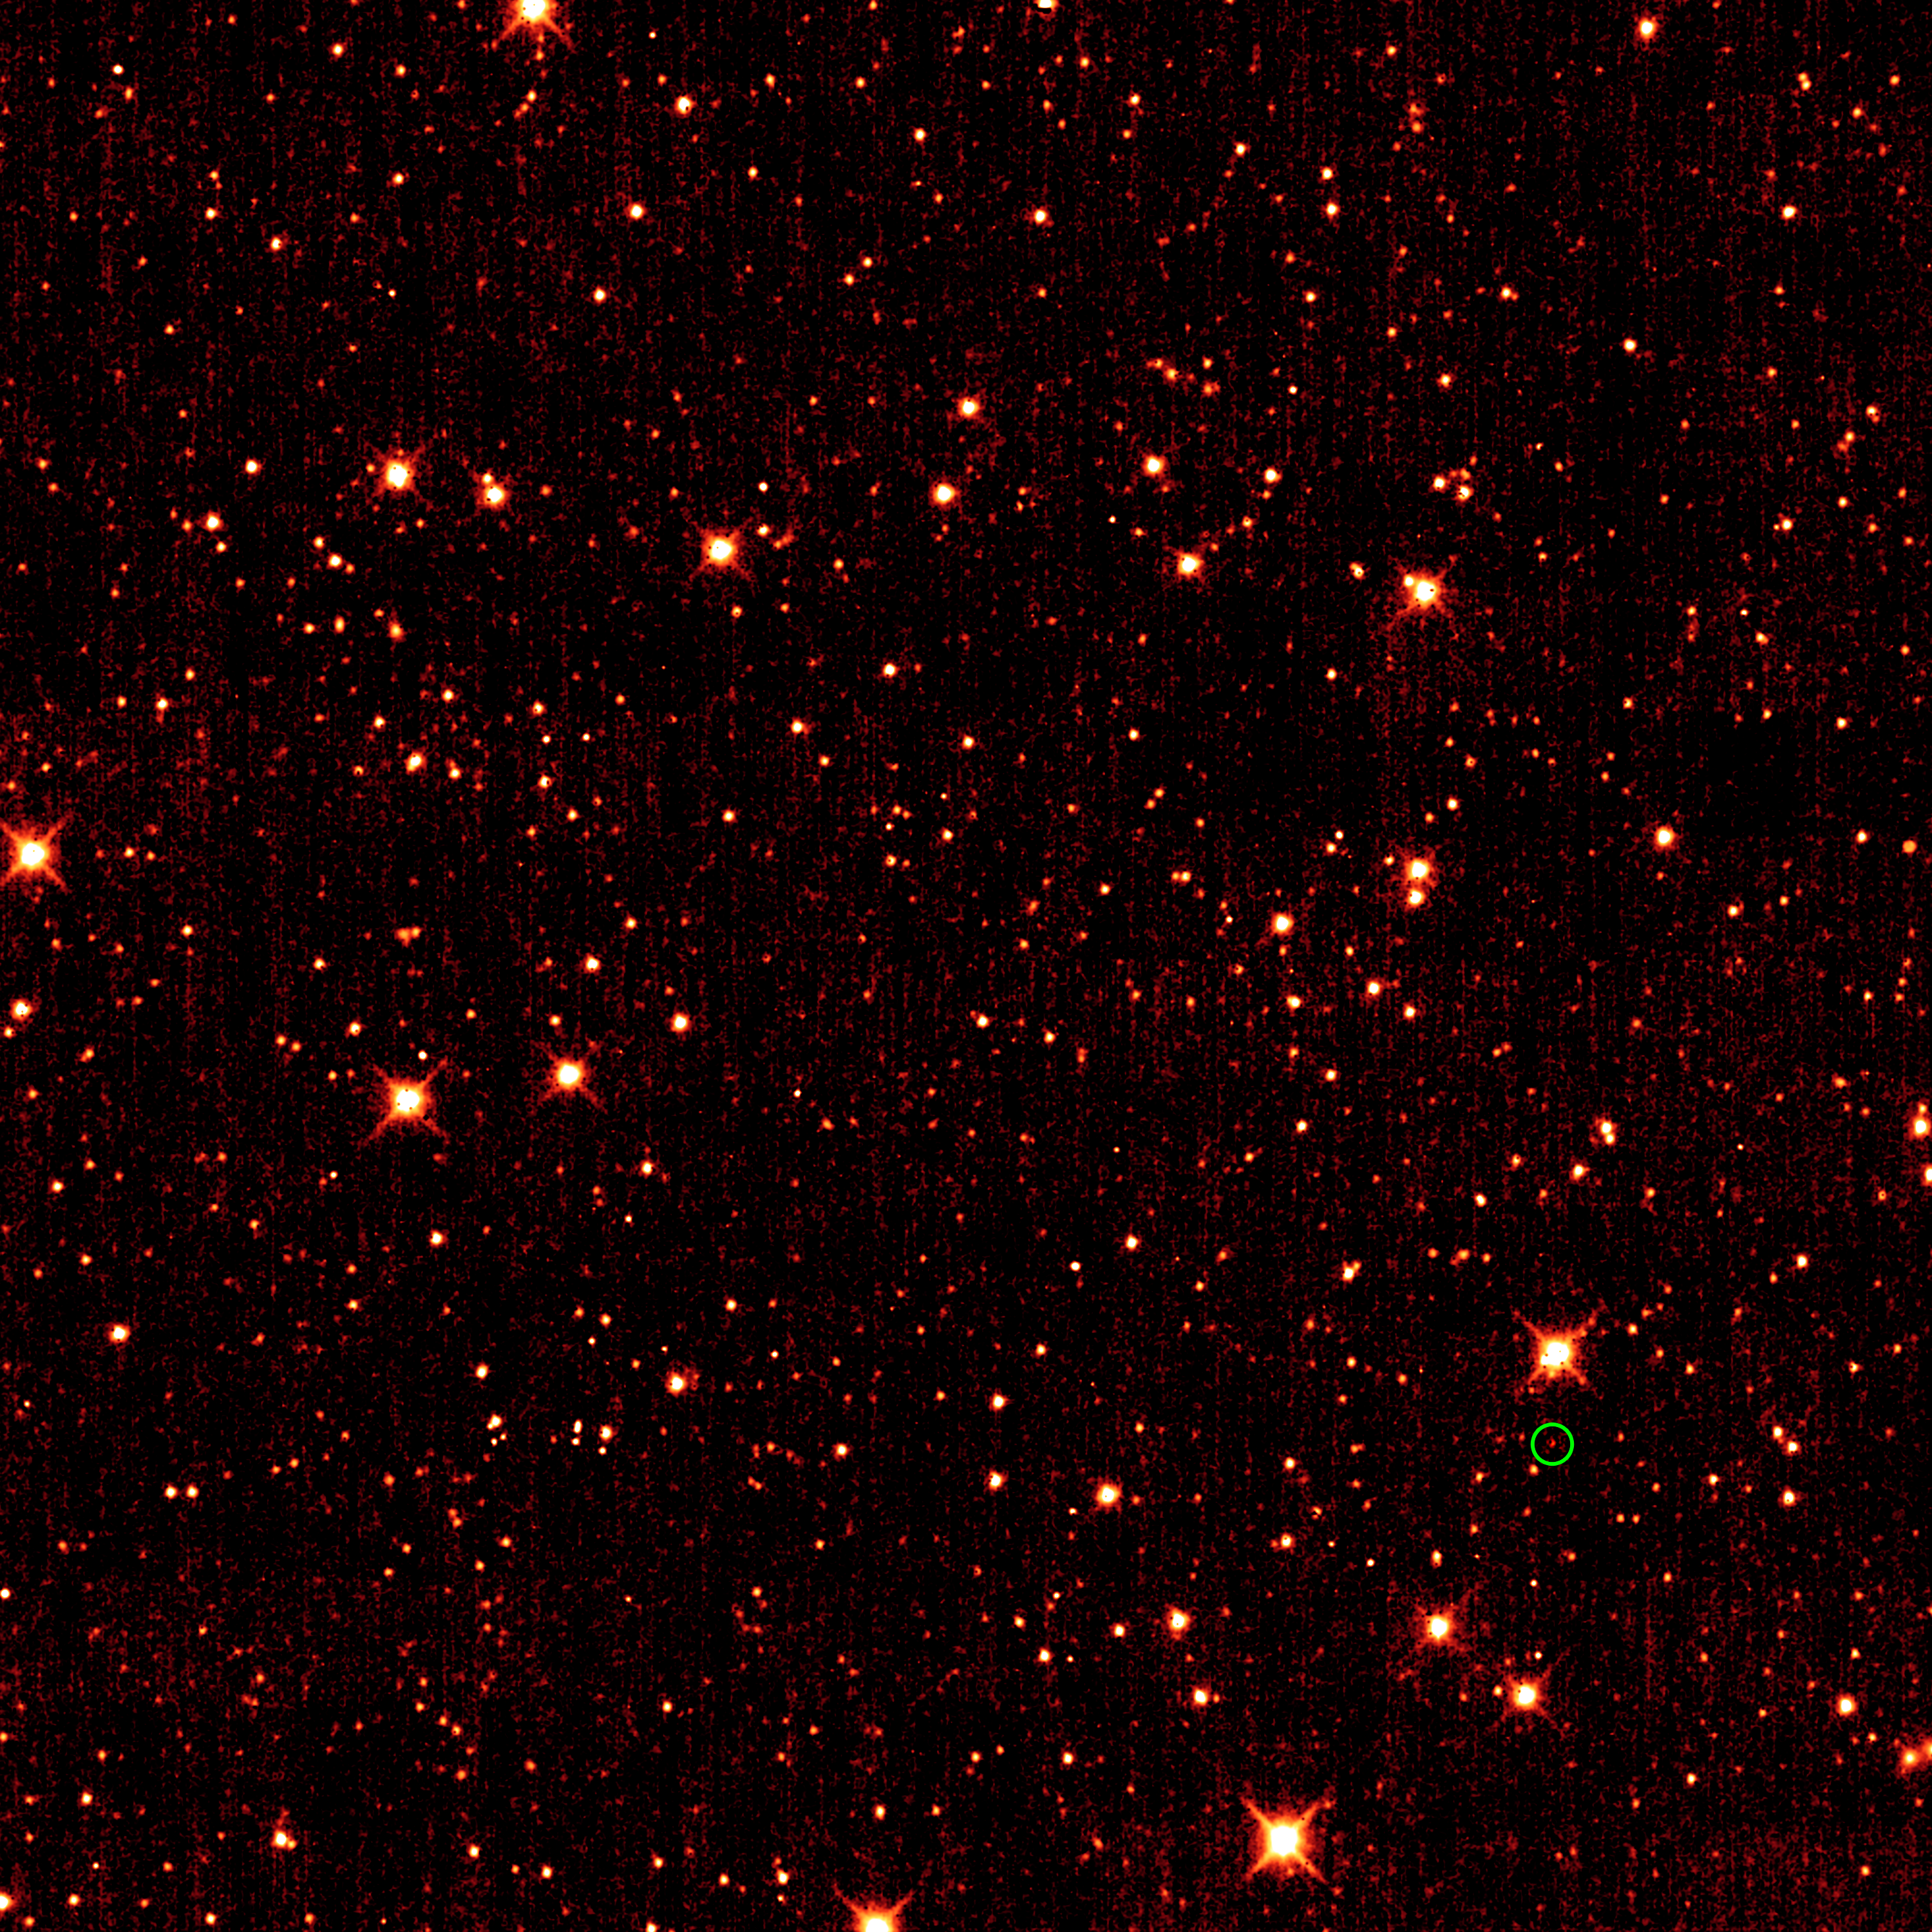

A Glimmer in the Eye of WISE

Asteroid 2010 TK7 is circled in green, in this single frame taken by NASA’s Wide-field Infrared Survey Explorer, or WISE. The majority of the other dots are stars or galaxies far beyond our solar system.

Astronomers discovered this object — the first known Earth Trojan asteroid — after sifting through asteroid candidates identified by WISE.

This image was taken in infrared light at a wavelength of 4.6 microns in Oct. 2010.

JPL manages the Wide-field Infrared Survey Explorer for NASA’s Science Mission Directorate, Washington. The principal investigator, Edward Wright, is at UCLA. The mission was competitively selected under NASA’s Explorers Program managed by the Goddard Space Flight Center, Greenbelt, Md. The science instrument was built by the Space Dynamics Laboratory, Logan, Utah, and the spacecraft was built by Ball Aerospace & Technologies Corp., Boulder, Colo. Science operations and data processing take place at the Infrared Processing and Analysis Center at the California Institute of Technology in Pasadena. Caltech manages JPL for NASA.

Credit: NASA/JPL-Caltech/UCLA